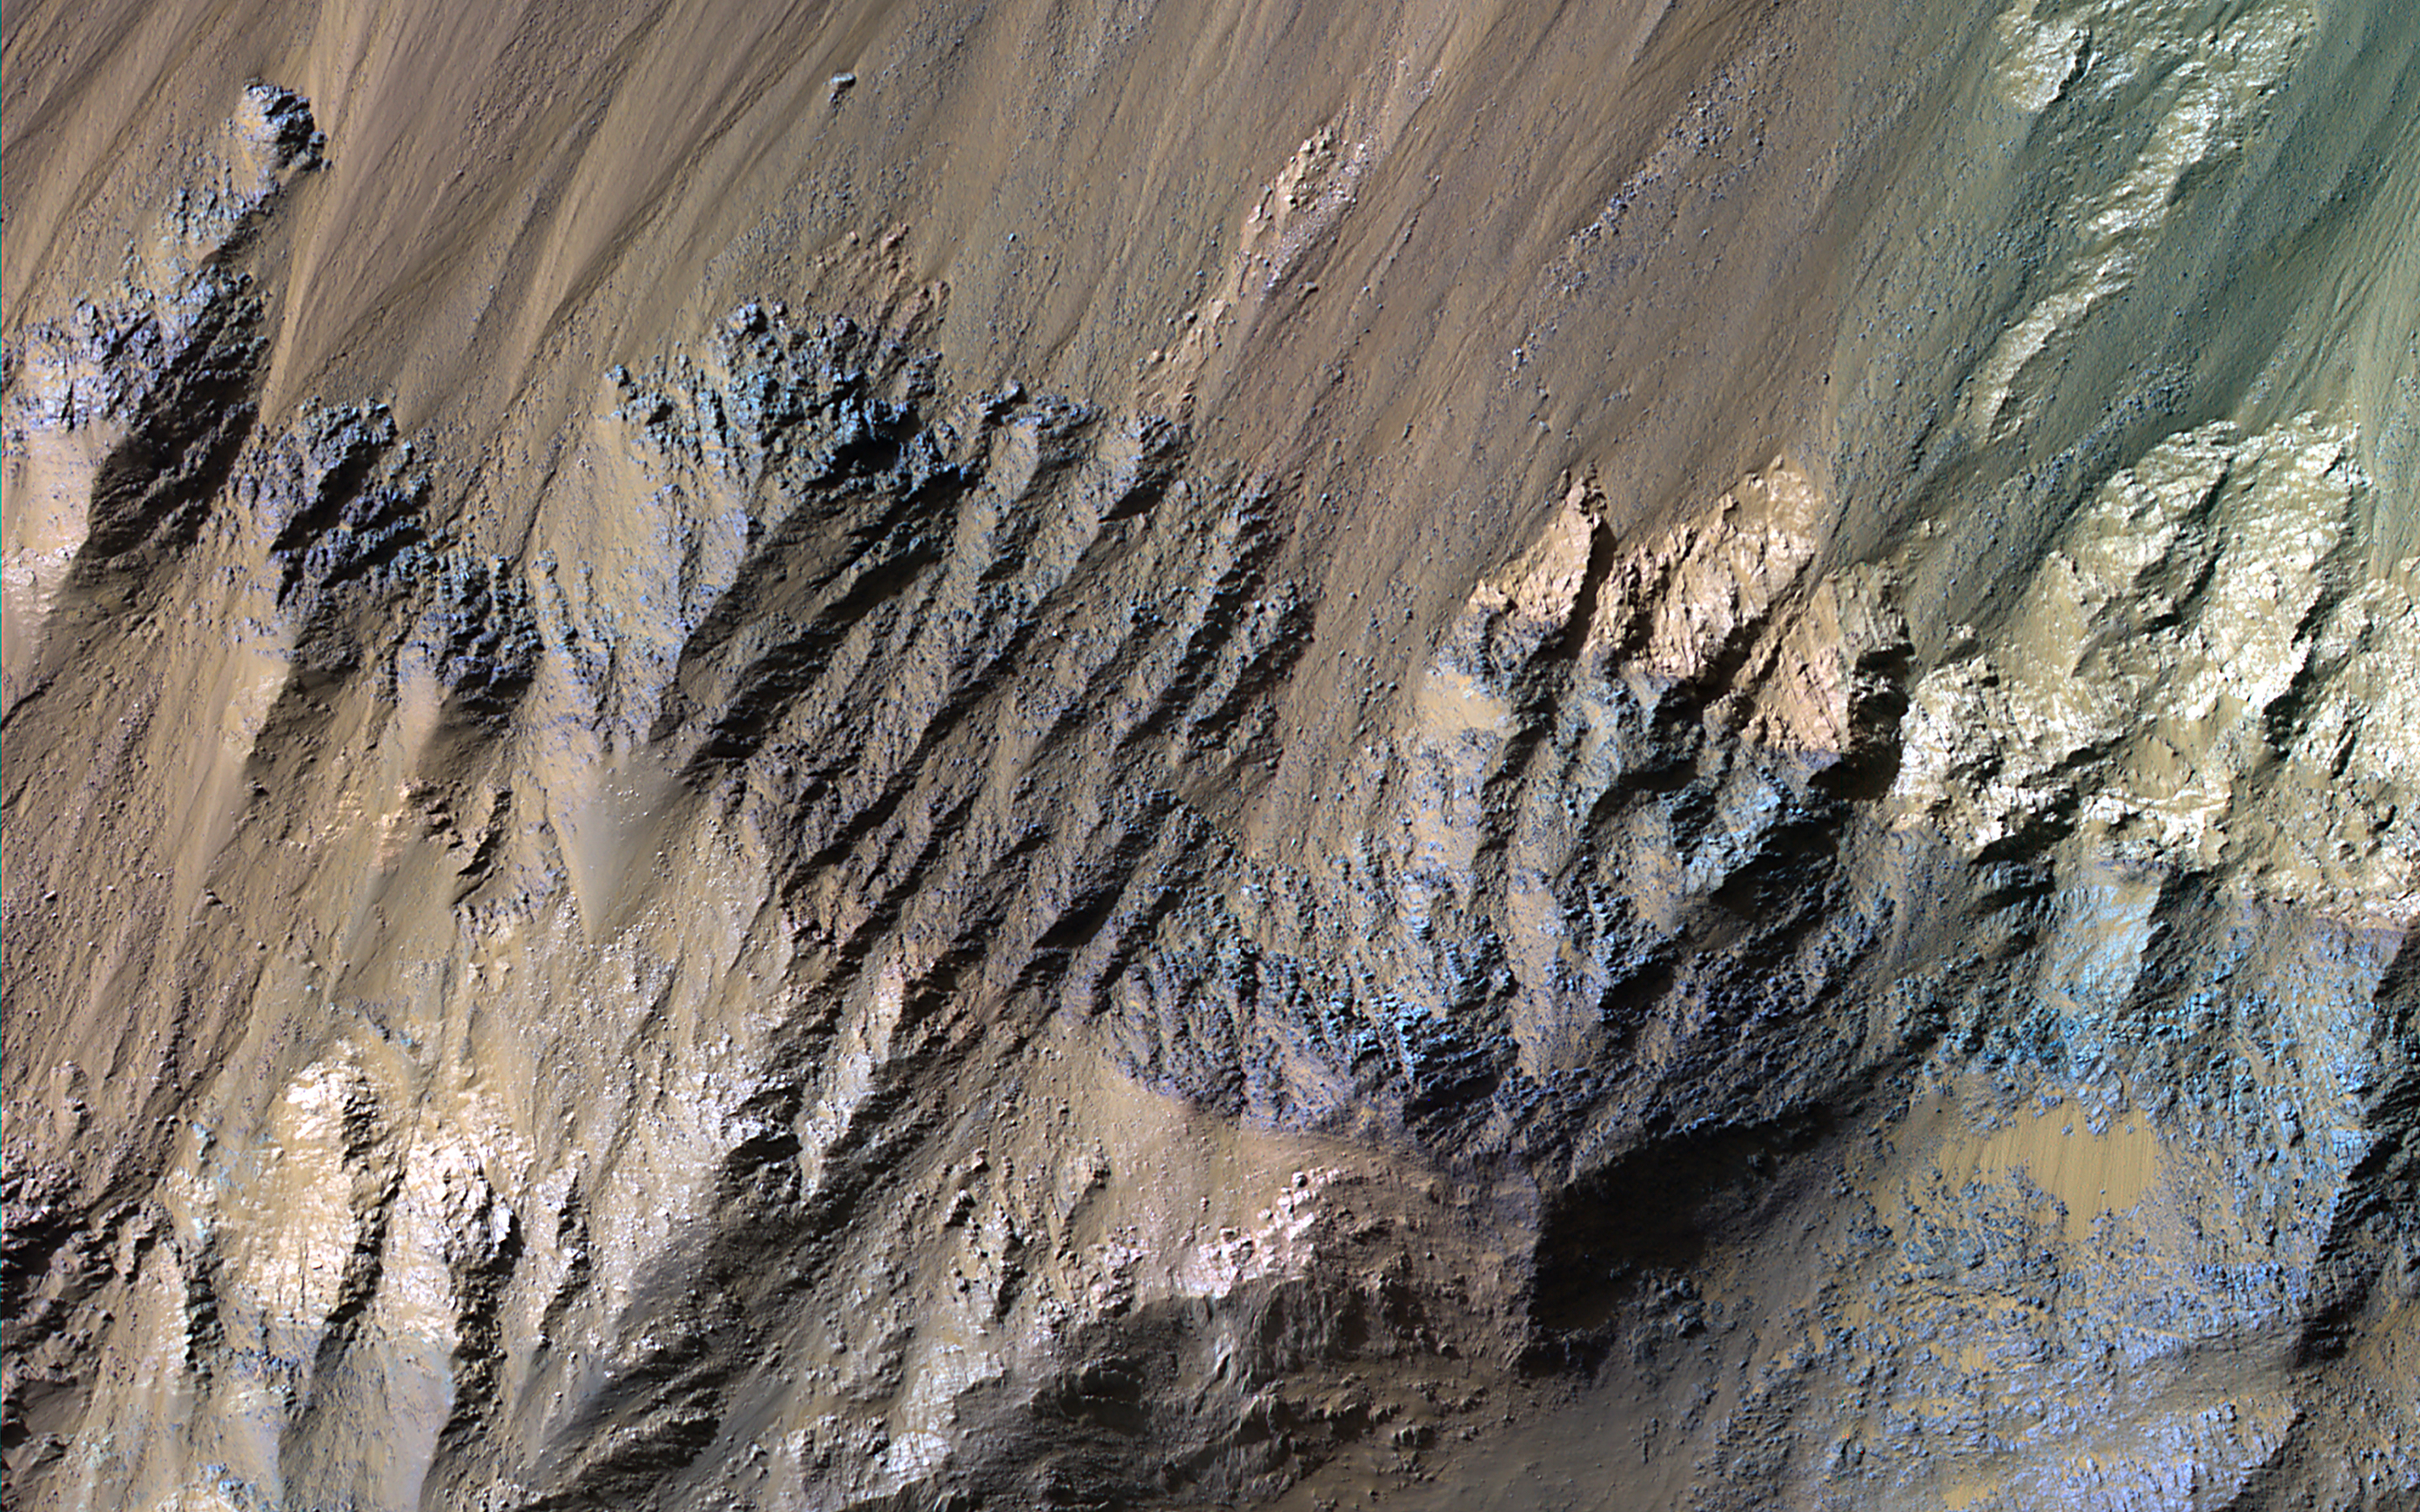

Diverse Minerals in Coprates Chasma

This image shows the southern wall of Coprates Chasma, in the equatorial canyon system of Valles Marineris. While much of the lower slopes are covered by sand, exposed bedrock is clearly visible in the upper canyon walls.

In an enhanced color image, the varying colors – shades of white, cyan, and purple – are suggestive of multiple minerals being present within the bedrock, indicating a complicated geologic history, possibly involving alteration by water. (In this cutout, north is down.)

The map is projected here at a scale of 50 centimeters (19.7 inches) per pixel. (The original image scale is 52.1 centimeters [20.5 inches] per pixel [with 2 x 2 binning]; objects on the order of 156 centimeters [61.4 inches] across are resolved.) North is down.

The University of Arizona, in Tucson, operates HiRISE, which was built by Ball Aerospace & Technologies Corp., in Boulder, Colorado. NASA’s Jet Propulsion Laboratory, a division of Caltech in Pasadena, California, manages the Mars Reconnaissance Orbiter Project for NASA’s Science Mission Directorate, Washington.

Credit: NASA/JPL-Caltech/University of Arizona